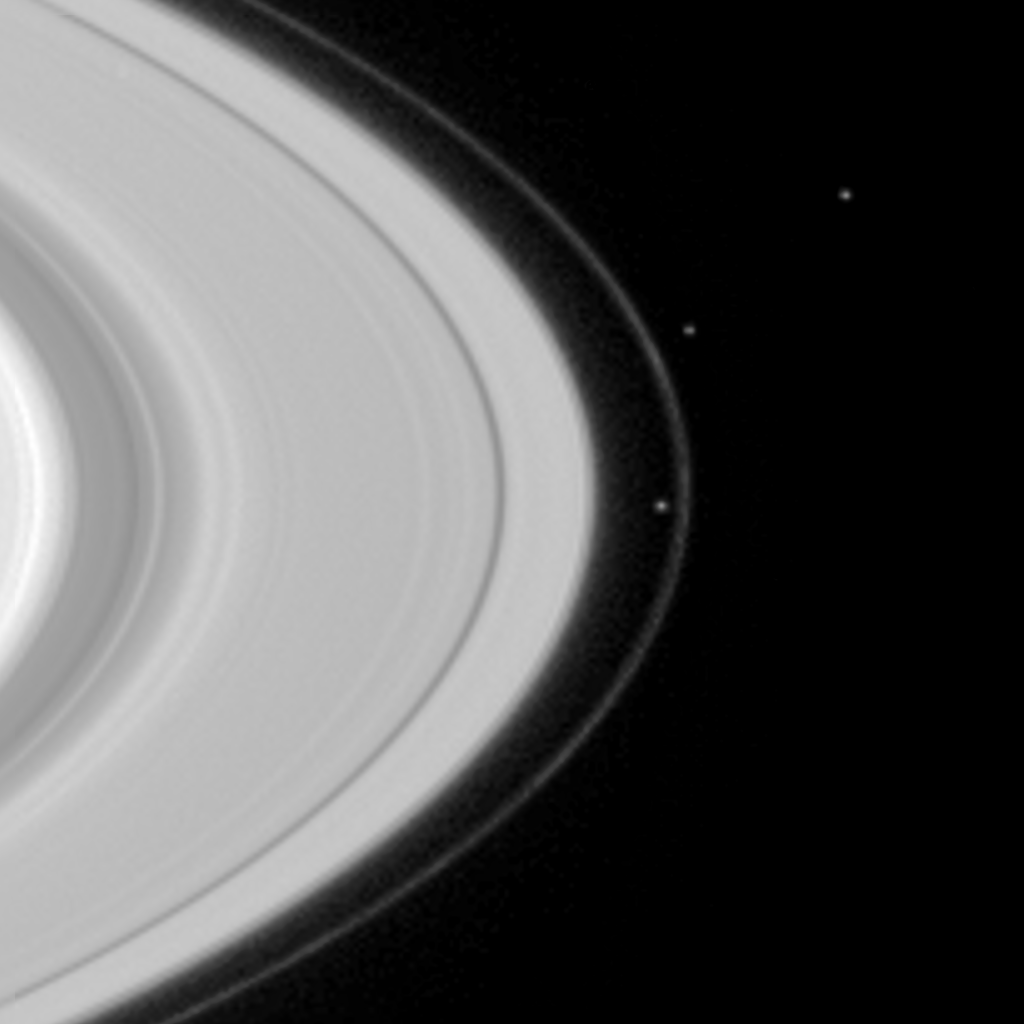

Pandora and Prometheus Near F Ring

Two of Saturn’s moons, Prometheus (102 kilometers, or 63 miles across) and Pandora (84 kilometers, or 52 miles across), are seen here shepherding the planet’s narrow F-ring. Prometheus overtakes Pandora in orbit around Saturn about every 25 days. Slightly above the pair and to the right is another moon, Epimetheus (116 kilometers, or 72 miles across). The image was taken with the narrow angle camera on the Cassini spacecraft on May 1, 2004, at a distance of 31.4 million kilometers (19.5 million miles) from Saturn. Image scale is 187 kilometers (116 miles) per pixel. The image has been magnified and greatly contrast-enhanced to aid visibility.

The Cassini-Huygens mission is a cooperative project of NASA, the European Space Agency and the Italian Space Agency. The Jet Propulsion Laboratory, a division of the California Institute of Technology in Pasadena, manages the Cassini-Huygens mission for NASA’s Office of Space Science, Washington, D.C. The Cassini orbiter and its two onboard cameras were designed, developed and assembled at JPL. The imaging team is based at the Space Science Institute, Boulder, Colo.

Credit: NASA/JPL/Space Science Institute